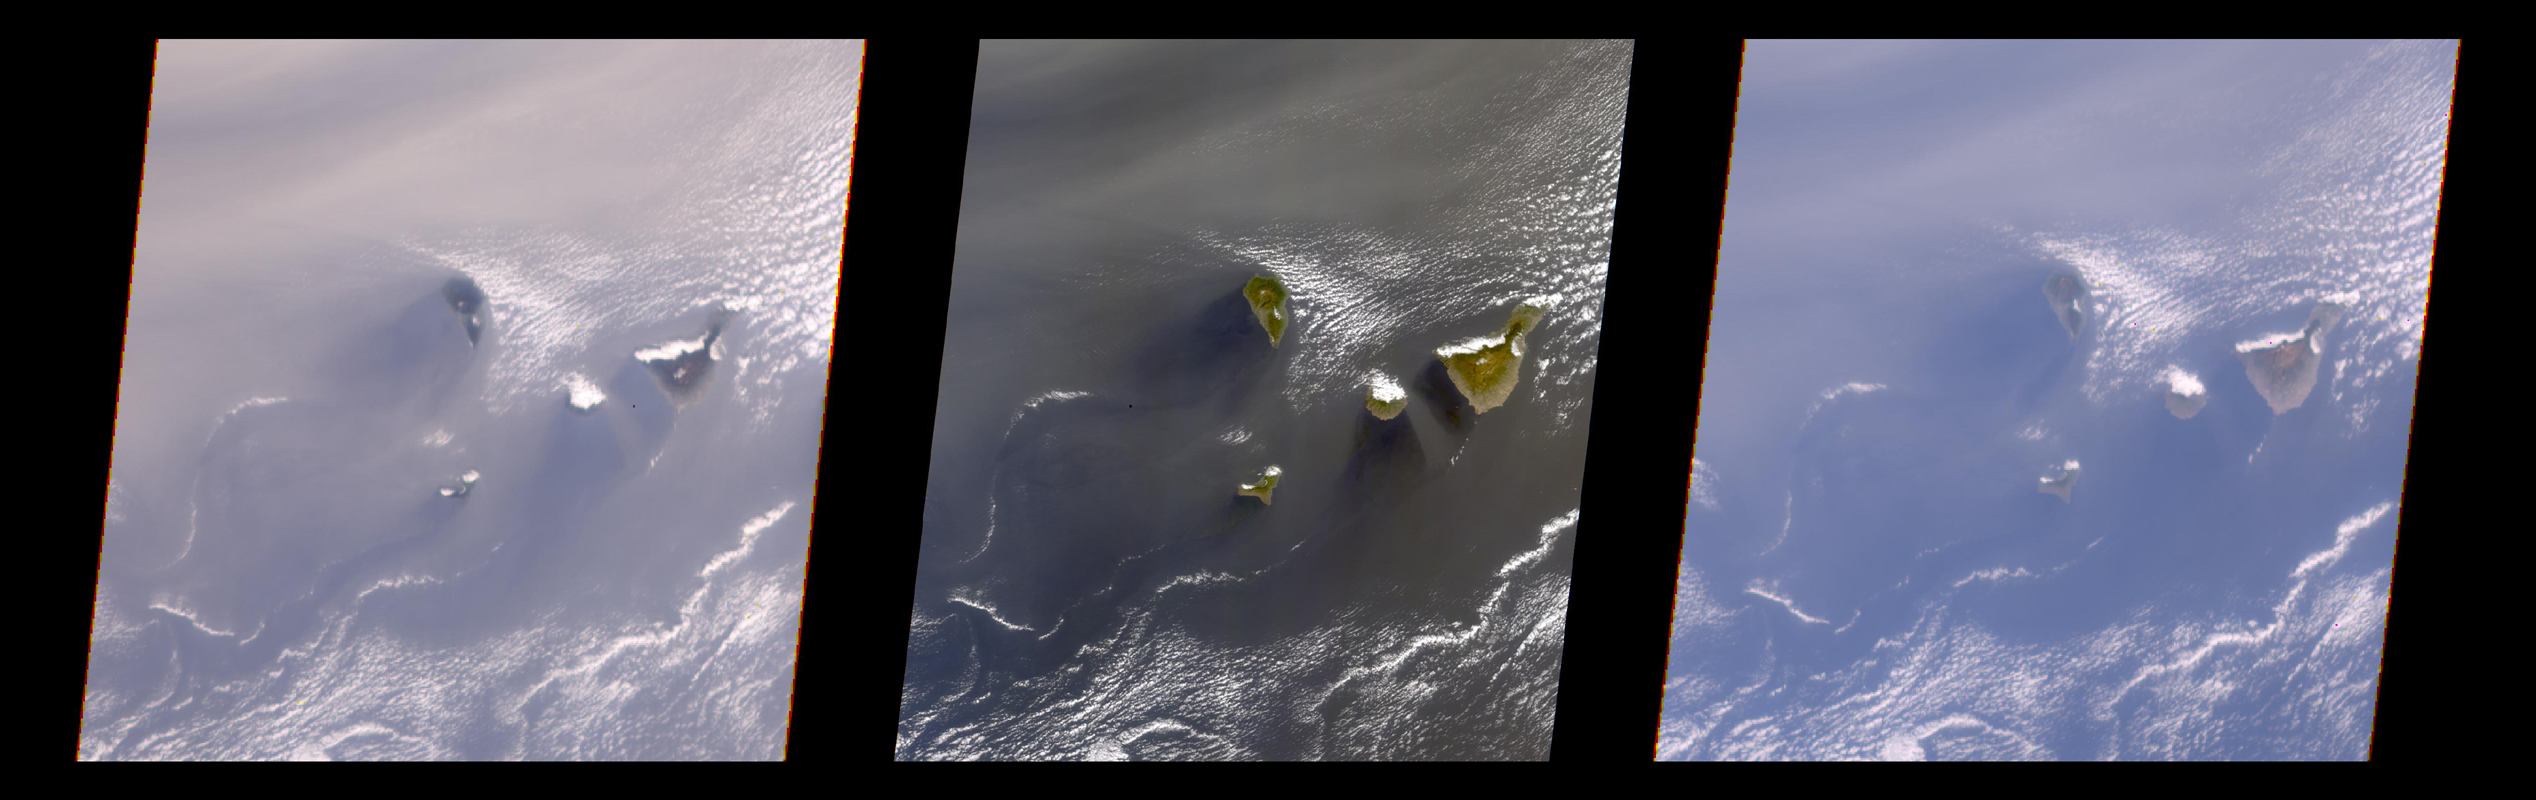

Multi-Angle View of the Canary Islands

A multi-angle view of the Canary Islands in a dust storm, 29 February 2000. At left is a true-color image taken by the Multi-angle Imaging SpectroRadiometer (MISR) instrument on NASA’s Terra satellite. This image was captured by the MISR camera looking at a 70.5-degree angle to the surface, ahead of the spacecraft. The middle image was taken by the MISR downward-looking (nadir) camera, and the right image is from the aftward 70.5-degree camera. The images are reproduced using the same radiometric scale, so variations in brightness, color, and contrast represent true variations in surface and atmospheric reflectance with angle. Windblown dust from the Sahara Desert is apparent in all three images, and is much brighter in the oblique views. This illustrates how MISR’s oblique imaging capability makes the instrument a sensitive detector of dust and other particles in the atmosphere. Data for all channels are presented in a Space Oblique Mercator map projection to facilitate their co-registration. The images are about 400 km (250 miles) wide, with a spatial resolution of about 1.1 kilometers (1,200 yards). North is toward the top. MISR was built and is managed by NASA’s Jet Propulsion Laboratory, Pasadena, CA, for NASA’s Office of Earth Science, Washington, DC. The Terra satellite is managed by NASA’s Goddard Space Flight Center, Greenbelt, MD. JPL is a division of the California Institute of Technology.

Credit: NASA/GSFC/JPL, MISR Team